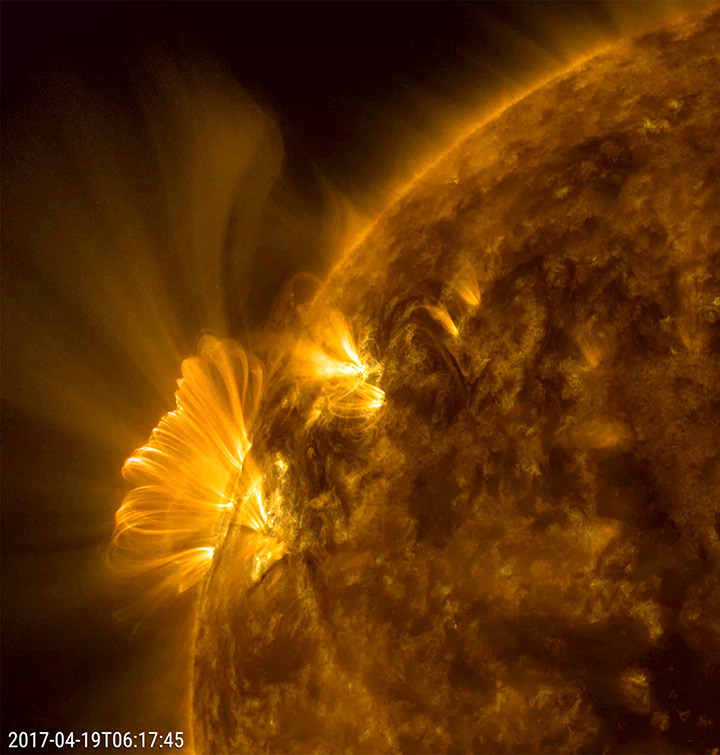

Cascading Post-coronal Loops

An active region that had just rotated into view blasted out a coronal mass ejection, which was immediately followed by a bright series of post-coronal loops seeking to reorganize that region’s magnetic field (April 19, 2017). We have observed this phenomenon numerous times, but this one was one of the longest and clearest sequences we have seen in years. The bright loops are actually charged particles spinning along the magnetic field lines. The action was captured in a combination of two wavelengths of extreme ultraviolet light over a period of about 20 hours.

Movies
PIA21598_Cascading_combo_big.mp4
PIA21598_Cascading_combo_sm.mp4

SDO is managed by NASA’s Goddard Space Flight Center, Greenbelt, Maryland, for NASA’s Science Mission Directorate, Washington. Its Atmosphere Imaging Assembly was built by the Lockheed Martin Solar Astrophysics Laboratory (LMSAL), Palo Alto, California.

Credit: NASA/GSFC/Solar Dynamics Observatory